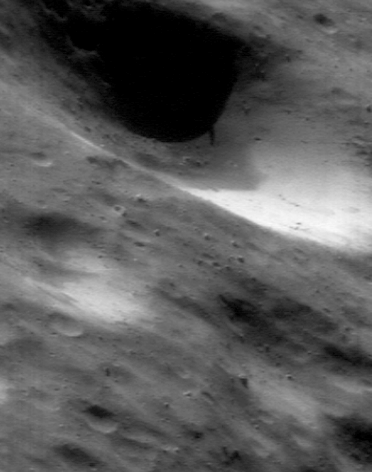

The Impact of Cratering

Impacts to Eros slowly and continually modify the appearance of the asteroid’s surface. This NEAR Shoemaker image taken July 23, 2000, from an orbital altitude of 38 kilometers (24 miles), shows the effects around a crater that is nearly a mile (1.6 kilometers) across. An impact excavated a huge gouge, and caused some of the excavated material to form a thin cover on parts of Eros. The fastest-moving fraction of the crater’s ejecta (traveling at more than several meters per second) escaped Eros, whereas slower-moving material eventually returned to the surface. The boulders in the foreground, about 15 meters (50 feet) across, are typical of the largest pieces in a crater’s ejecta. Over time the surface layer slid off the crater’s walls to expose brighter material from below, which has not yet been darkened by space weathering. The picture shows a region about 1 kilometer (0.6 miles) across.

Built and managed by The Johns Hopkins University Applied Physics Laboratory, Laurel, Maryland, NEAR was the first spacecraft launched in NASA’s Discovery Program of low-cost, small-scale planetary missions. See the NEAR web page at http://near.jhuapl.edu/ for more details.

Credit: NASA/JPL/JHUAPL